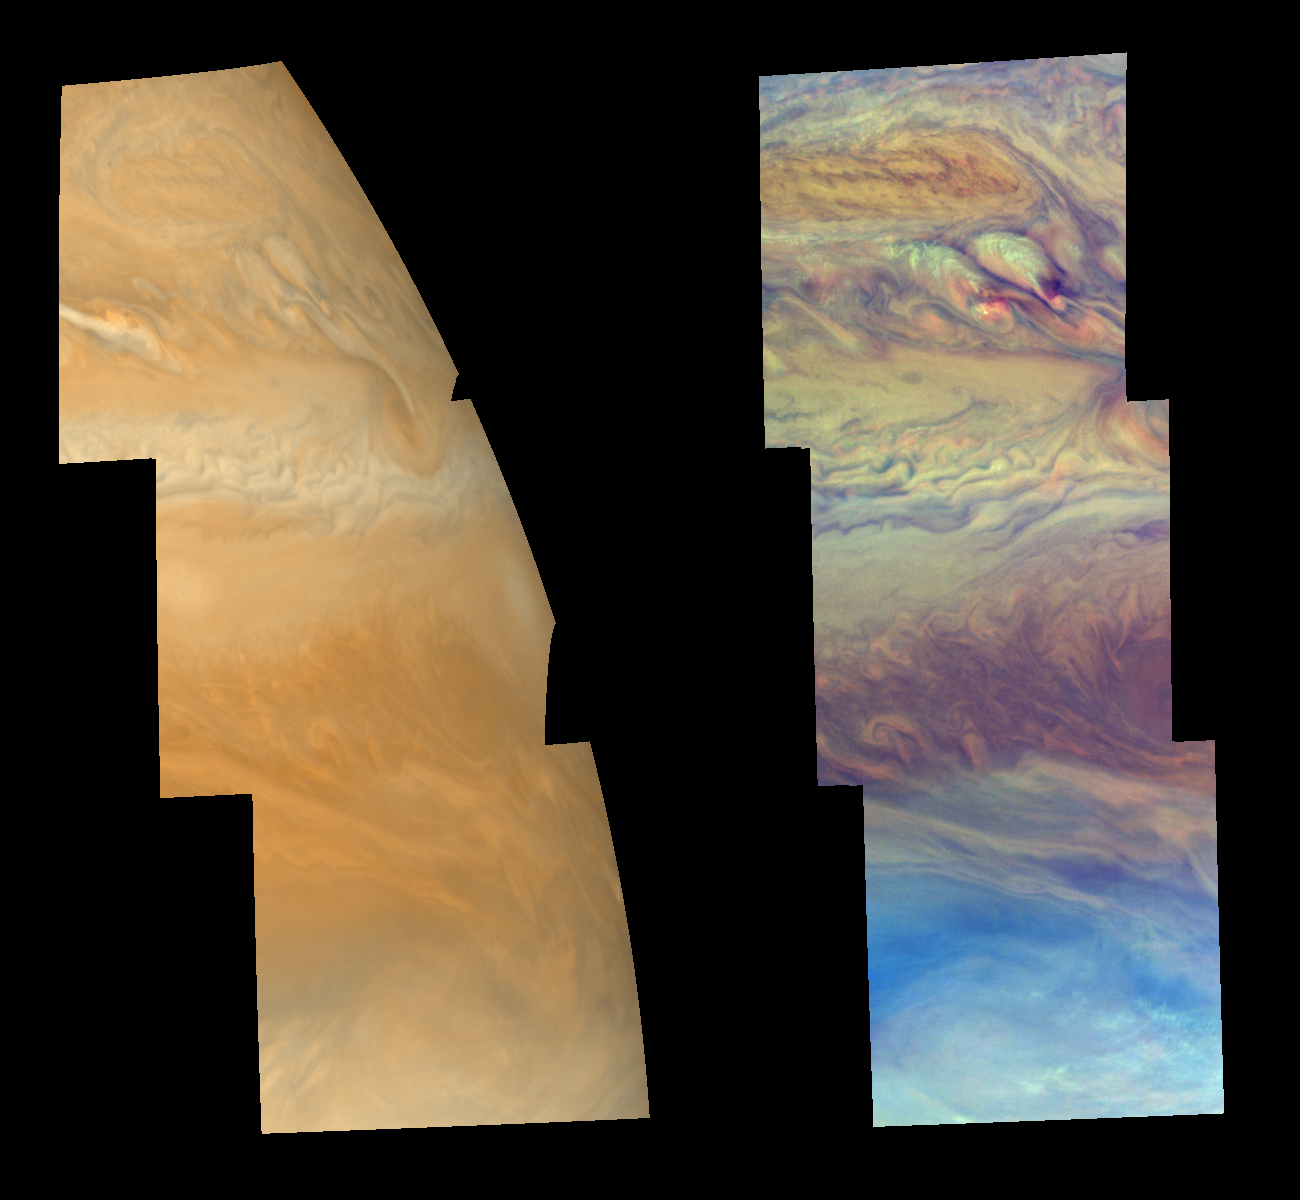

Cloud Features North of Jupiter’s Equator

Cloud features north of Jupiter’s equator, in the region between 3 and 30 degrees north latitude, are shown in approximately true color (left mosaic) and in false color (right mosaic). The false color is used to reveal the heights and thicknesses of Jupiter’s clouds. The left mosaic was taken about 40 minutes after the right mosaic, when the cloud features had rotated with the planet to Jupiter’s curved limb. The images were taken by NASA’s Galileo spacecraft.

Both mosaics show the characteristic banded nature of Jupiter’s clouds that results from latitudinal changes in cloud abundance and height, ultimately due to upward convection and horizontal winds in the atmosphere. The top of the mosaics shows a “conveyor belt” counterclockwise vortex (burnt orange oblong feature in false color) perhaps similar to the “brown barges” seen at slightly lower latitudes during NASA’s Voyager mission. This oblong vortex is analogous to a low pressure region on Earth, characterized by downwelling air and depressed cloud levels. Below this feature are what appear to be the remnants of two convective plumes of cloud material (whiter patches in false color), now being sheared apart high in the atmosphere by east-west winds. The lower third of the mosaics shows the relatively cloud-free region where thermal infrared “hot spots” appear. The Galileo Probe descended into a hot spot in December 1995.

The left mosaic combines violet (410 nanometers) and near-infrared continuum (756 nanometers) images to create a mosaic similar to how Jupiter would appear to human eyes. The different colors are due to the composition and abundance of trace chemicals in Jupiter’s atmosphere. The right mosaic uses Galileo’s camera’s three near-infrared (beyond the visible range) wavelengths (756 nanometers, 727 nanometers, and 889 nanometers displayed in red, green, and blue) to show variations in cloud height and thickness. Light blue clouds are high and thin, reddish clouds are deep, and white clouds are high and thick.

The left mosaic has been projected on a spheroid. The right one was mapped using equal increments of latitude and longitude. The smallest resolved features are tens of kilometers in size. North is toward the top of the mosaics. The images used were taken on Nov. 5, 1997, at a range of 1.44 million kilometers (895,000 miles) by the Solid State Imaging (SSI) system on NASA’s Galileo spacecraft during its eleventh orbit of Jupiter.

The Jet Propulsion Laboratory, Pasadena, CA manages the Galileo mission for NASA’s Office of Space Science, Washington, DC.

Credit: NASA/JPL-Caltech